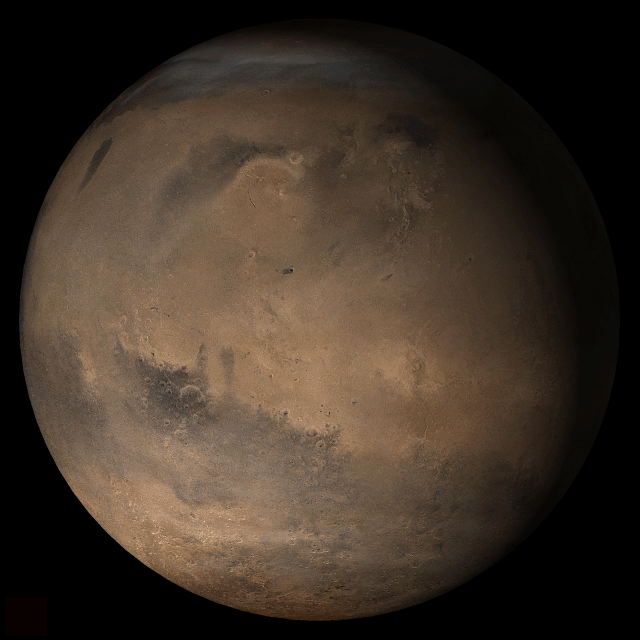

Mars at Ls 357°: Elysium/Mare Cimmerium

25 January 2006
This picture is a composite of Mars Global Surveyor (MGS) Mars Orbiter Camera (MOC) daily global images acquired at Ls 357° during a previous Mars year. This month, Mars looks similar, as Ls 357° occurred in mid-January 2006. The picture shows the Elysium/Mare Cimmerium face of Mars. Over the course of the month, additional faces of Mars as it appears at this time of year are being posted for MOC Picture of the Day. Ls, solar longitude, is a measure of the time of year on Mars. Mars travels 360° around the Sun in 1 Mars year. The year begins at Ls 0°, the start of northern spring and southern autumn.

Season: Northern Winter/Southern Summer

Credit: NASA/JPL/Malin Space Science Systems